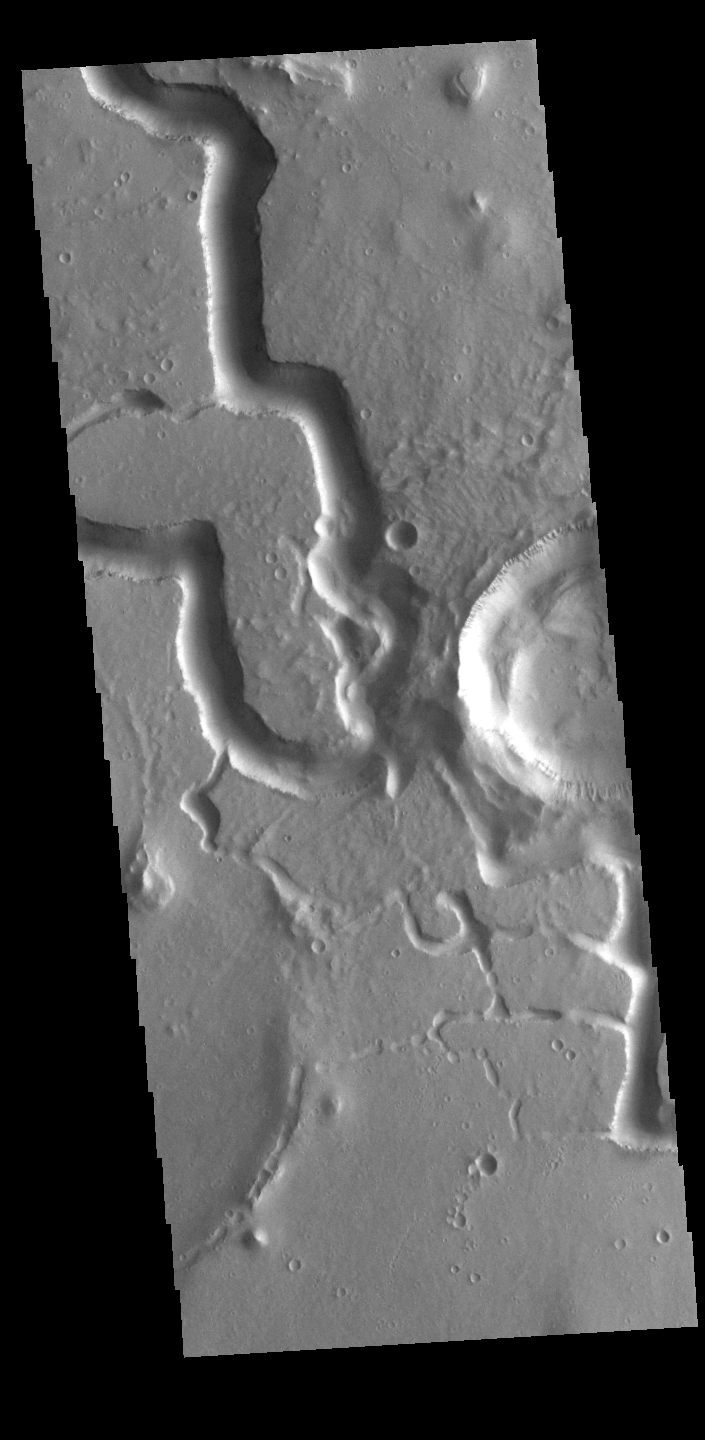

Hephaestus Fossae

This VIS image is located in Utopia Planitia and shows part of Hephaestus Fossae. Hephaestus Fossae is a complex channel system. It has been proposed that the channel formed by the release of melted subsurface ice during an impact event that created a large crater south of this image. Additionally, the nearby Elysium volcanic center created subsurface heating that may have played a part in creating both Hephaestus Fossae and Hebrus Valles to the north.

Credit: NASA/JPL-Caltech/ASU